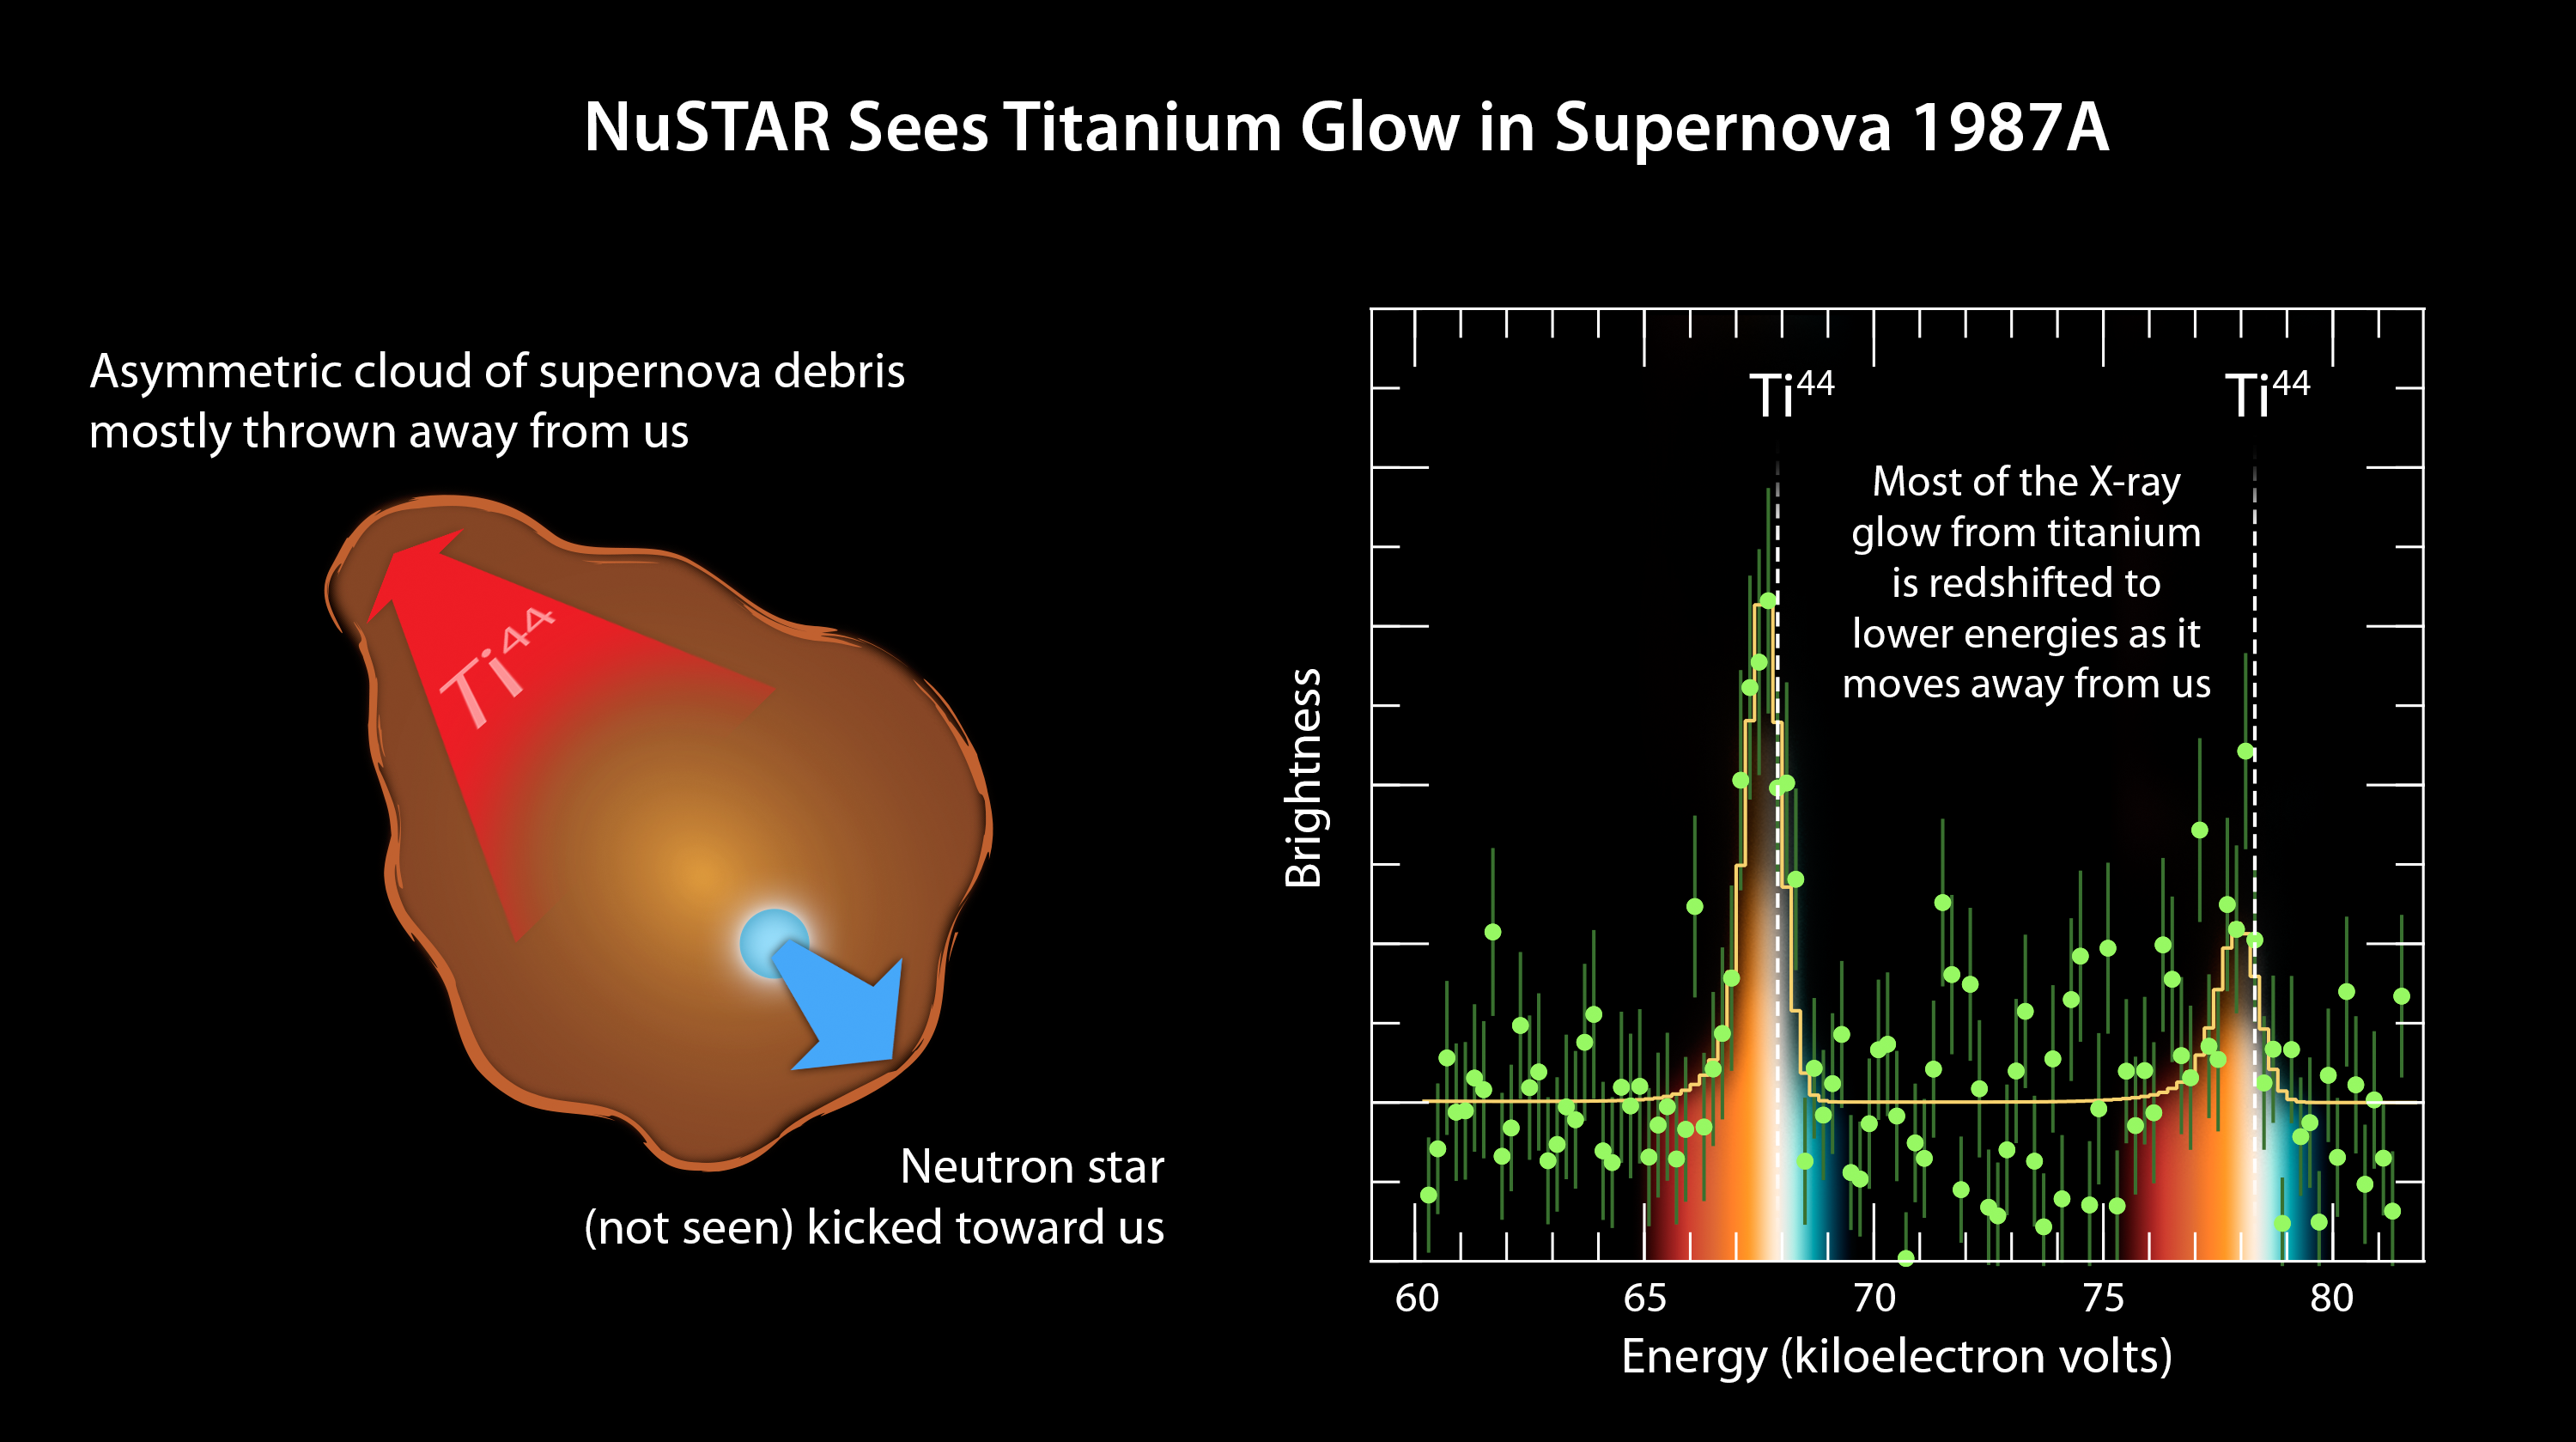

Tracing Titanium’s Escape

Figure 1

The plot of data from NASA’s Nuclear Spectroscopic Telescope Array, or NuSTAR (right), amounts to a “smoking gun” of evidence in the mystery of how massive stars explode. The observations indicate that supernovae belonging to a class called Type II or core-collapse blast apart in a lopsided fashion, with the core of the star hurtling in one direction, and the ejected material mostly expanding the other way (see diagram in Figure 1).

NuSTAR made the most precise measurements yet of a radioactive element, called titanium-44, in the supernova remnant called 1987A. NuSTAR sees high-energy X-rays, as shown here in the plot ranging from 60 to more than 80 kiloelectron volts. The spectral signature of titanium-44 is apparent as the two tall peaks. The white line shows where one would expect to see these spectral signatures if the titanium were not moving. The fact that the spectral peaks have shifted to lower energies indicates that the titanium has “redshifted,” and is moving way from us. This is similar to what happens to a train’s whistle as the train leaves the station. The whistle’s sound shifts to lower frequencies.

NuSTAR’s detection of redshifted titanium reveals that the bulk of material ejected in the 1987A supernova is flying way from us at a velocity of 1.6 million miles per hour (2.6 million kilometers per hour). Had the explosion been spherical in nature, the titanium would have been seen flying uniformly in all directions. This is proof that this explosion occurred in an asymmetrical fashion.

NuSTAR’s mission operations center is at UC Berkeley, with the ASI providing its equatorial ground station located at Malindi, Kenya. The mission’s outreach program is based at Sonoma State University, Rohnert Park, California. NASA’s Explorer Program is managed by Goddard. JPL is managed by Caltech for NASA.

Credit: NASA/JPL-Caltech/UC Berkeley